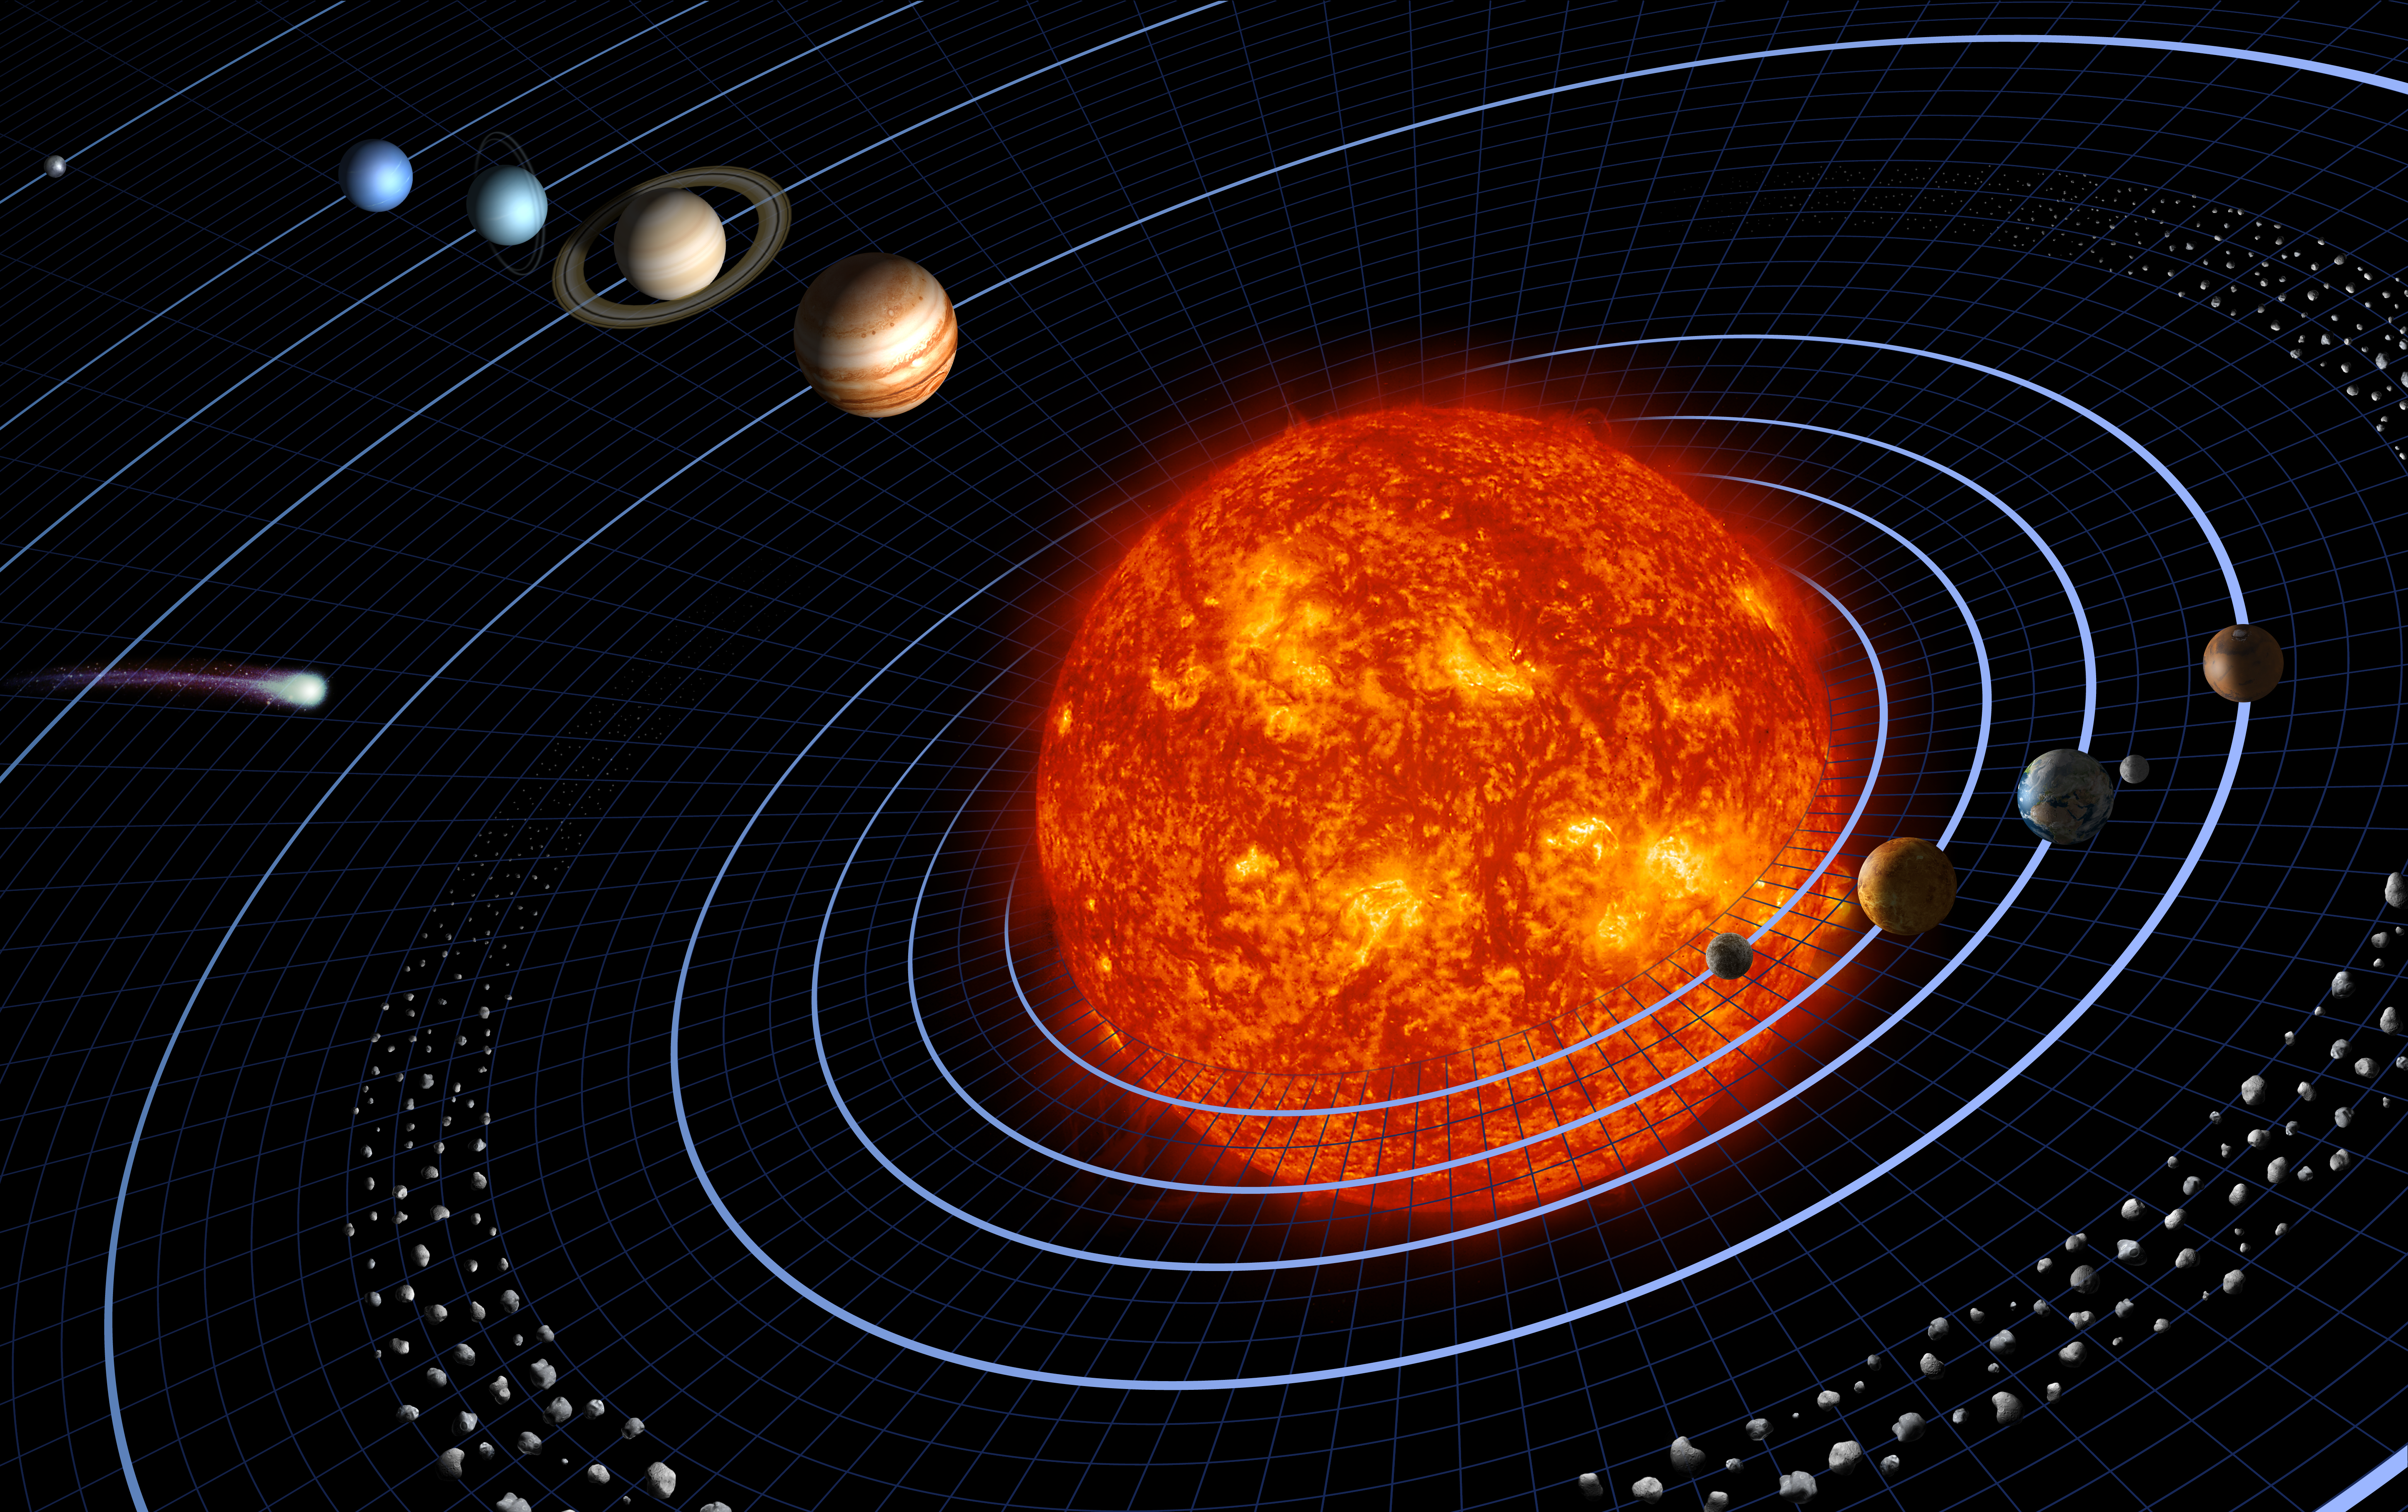

Our Solar System Features Eight Planets

Our solar system features eight planets, seen in this artist’s diagram.

This representation is intentionally fanciful, as the planets are depicted far closer together than they really are. Similarly, the bodies’ relative sizes are inaccurate. This is done for the purpose of being able to depict the solar system and still represent the bodies with some detail. (Otherwise the Sun would be a mere speck, and the planets —even the majestic Jupiter—would be far too small to be seen.)

Credit: NASA/JPL